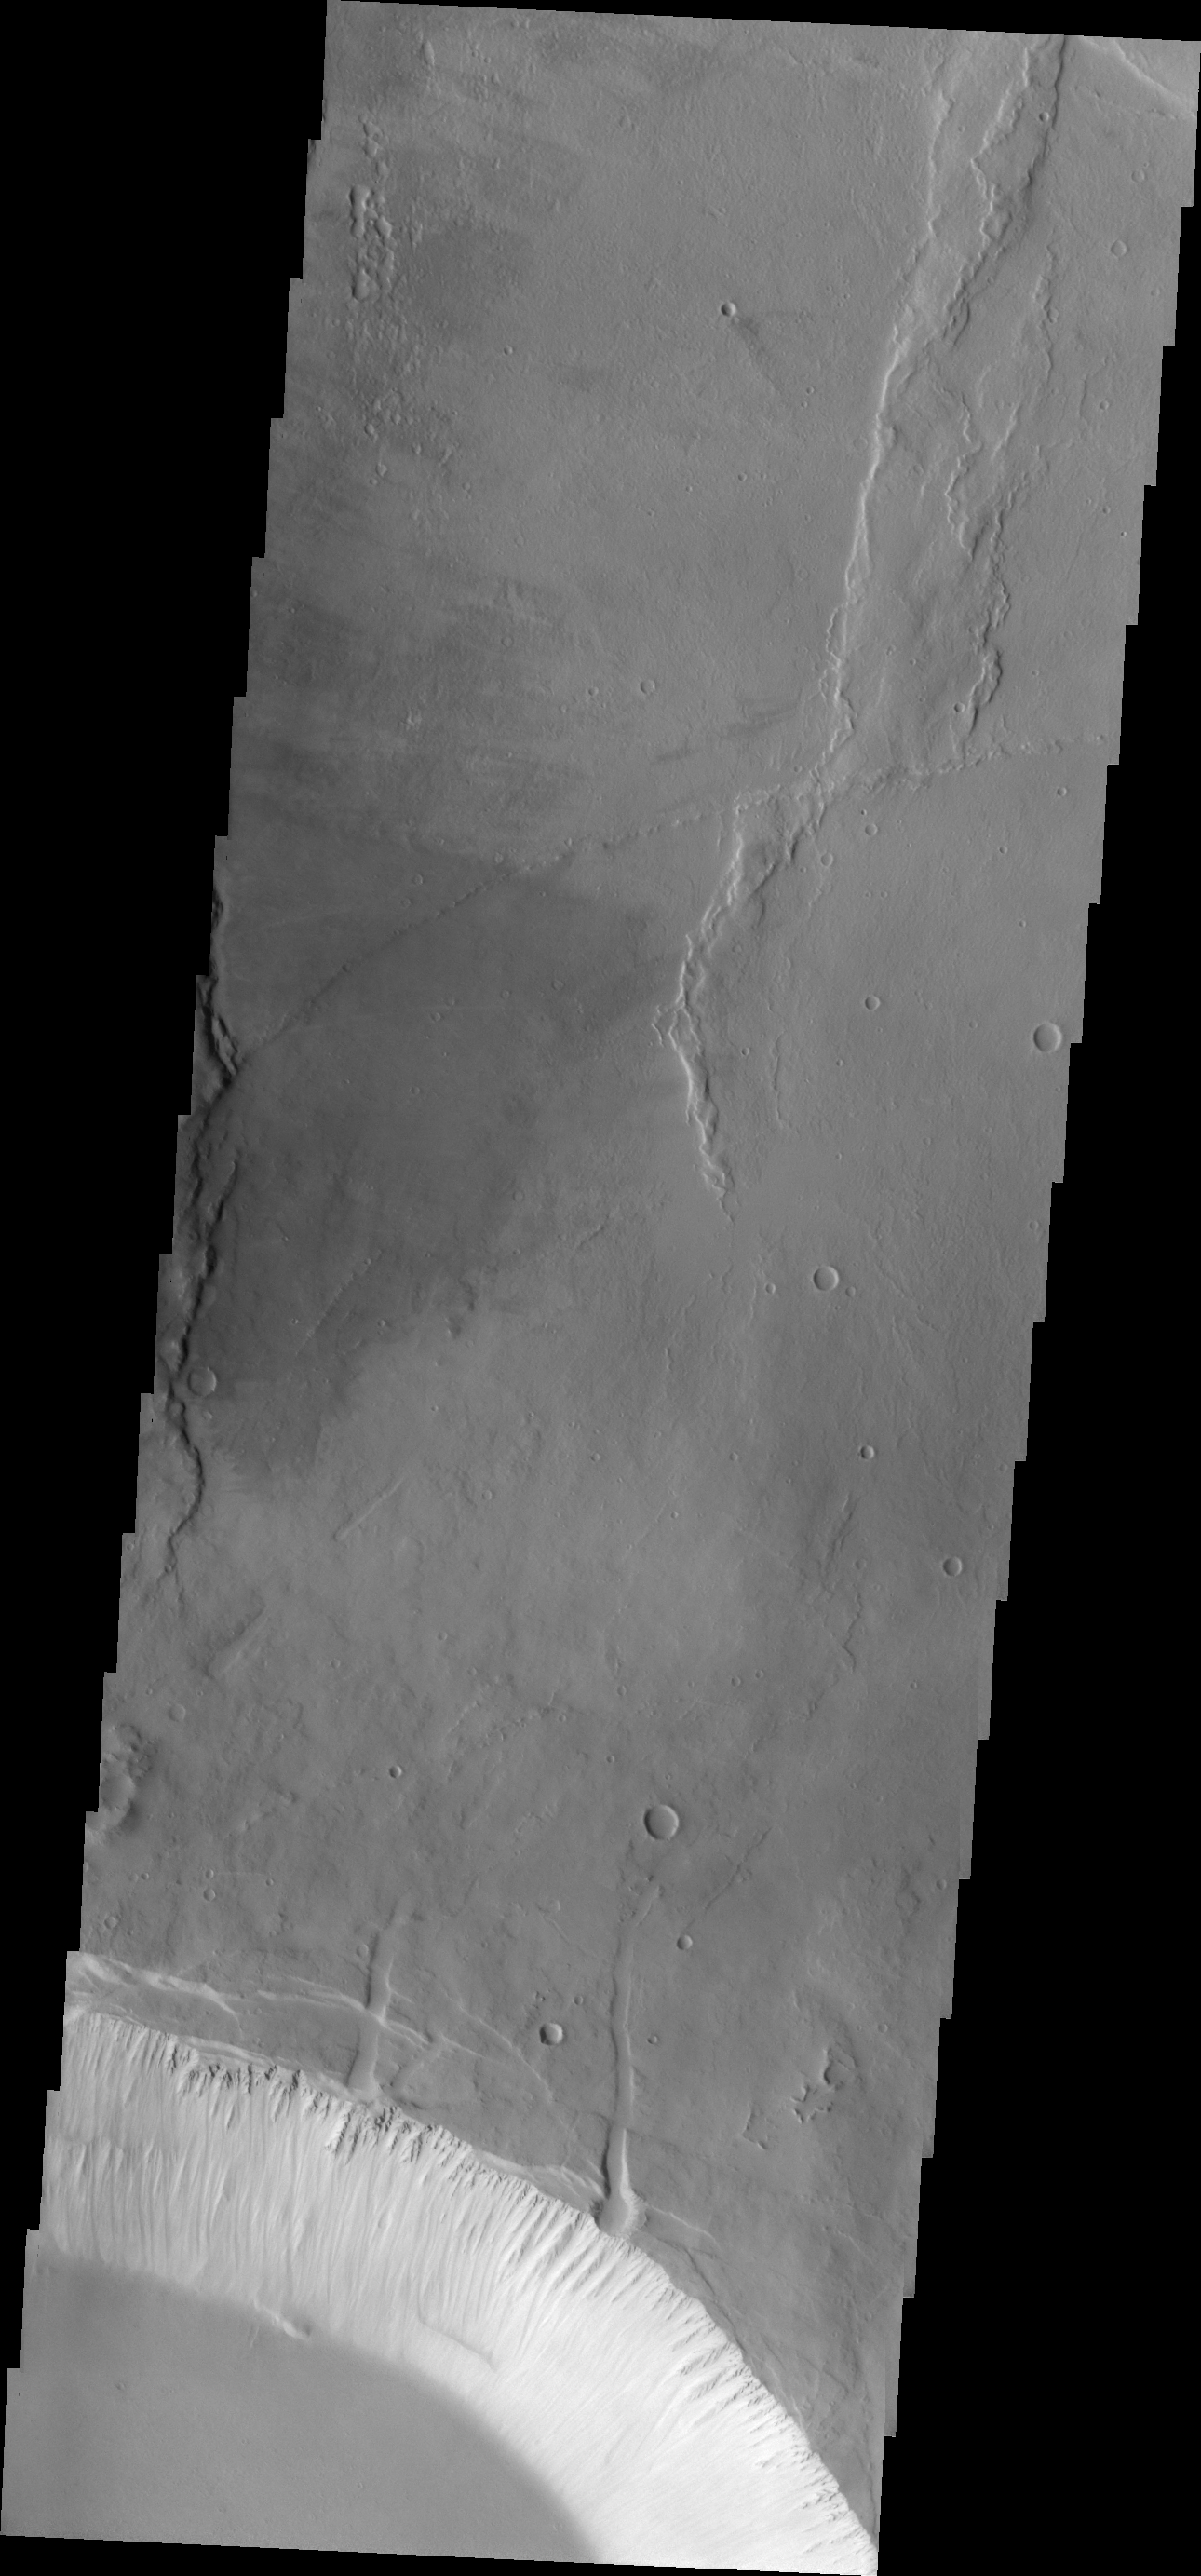

Investigating Mars: Pavonis Mons

This image shows part of the two summit calderas of Pavonis Mons. The surface in the majority of the image is the floor of the larger caldera. The smaller caldera occupies the bottom of the image. In both calderas the floor is predominately flat. The final summit flow would have pooled in the caldera and cooled forming the flat floor.

Pavonis Mons is one of the three aligned Tharsis Volcanoes. The four Tharsis volcanoes are Ascreaus Mons, Pavonis Mons, Arsia Mons, and Olympus Mars. All four are shield type volcanoes. Shield volcanoes are formed by lava flows originating near or at the summit, building up layers upon layers of lava. The Hawaiian islands on Earth are shield volcanoes. The three aligned volcanoes are located along a topographic rise in the Tharsis region. Along this trend there are increased tectonic features and additional lava flows. Pavonis Mons is the smallest of the four volcanoes, rising 14km above the mean Mars surface level with a width of 375km. It has a complex summit caldera, with the smallest caldera deeper than the larger caldera. Like most shield volcanoes the surface has a low profile. In the case of Pavonis Mons the average slope is only 4 degrees.

The Odyssey spacecraft has spent over 15 years in orbit around Mars, circling the planet more than 69000 times. It holds the record for longest working spacecraft at Mars. THEMIS, the IR/VIS camera system, has collected data for the entire mission and provides images covering all seasons and lighting conditions. Over the years many features of interest have received repeated imaging, building up a suite of images covering the entire feature. From the deepest chasma to the tallest volcano, individual dunes inside craters and dune fields that encircle the north pole, channels carved by water and lava, and a variety of other feature, THEMIS has imaged them all. For the next several months the image of the day will focus on the Tharsis volcanoes, the various chasmata of Valles Marineris, and the major dunes fields. We hope you enjoy these images!

Credit: NASA/JPL-Caltech/ASU